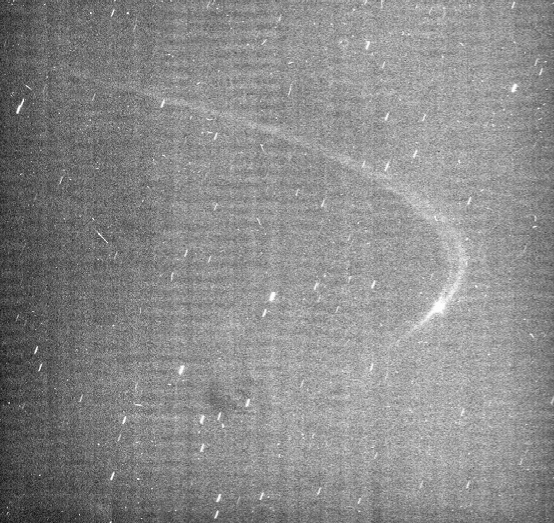

Anthe’s Faint Arc

Cassini images reveal the existence of a faint arc of material orbiting with Saturn’s small moon Anthe.

The moon is moving in a counterclockwise direction in this perspective, and is about to reach the ansa—the point of maximum elongation—as seen by the viewer, in its curving path around Saturn.

In this image, most of the visible material in the arc lies ahead of Anthe (2 kilometers, or 1 mile across) in its orbit. However, over time the moon drifts slowly back and forth with respect to the arc. Also ahead of the moon is a dark channel where the arc appears split into two strands, and these then merge farther around the orbital path. The arc extends over about 20 degrees in longitude (about 5.5 percent of Anthe’s orbit) and appears to be associated with a gravitational resonance caused by Mimas. Micrometeoroid impacts on Anthe are the likely source of the arc material. The orbit of Anthe lies between the larger moons Mimas and Enceladus. Anthe shares this region with two other small moons, Pallene (4 kilometers, or 3 miles across) and Methone (3 kilometers, or 2 miles across). Methone also possesses an arc (see PIA11102), while Pallene is known to orbit within a faint, complete ring of its own (see PIA08328).

Cassini imaging scientists believe the process that maintains the Anthe and Methone arcs is similar to that which maintains the arc in the G ring (see PIA08327). This view looks toward the un-illuminated side of the rings from about 3 degrees above the ringplane. The view has been rotated so that Saturn’s north pole would point upward. The general brightness of the image (along with the faint horizontal and vertical banding pattern) results from the long exposure time of 32 seconds required to capture the extremely faint ring arc and the processing needed to enhance its visibility (which also enhances the digital background noise in the image). The image was digitally processed to remove most of the background noise. The long exposure also produced star trails in the background. The image was taken in visible light with the Cassini spacecraft narrow-angle camera on April 4, 2008. The view was acquired at a distance of approximately 1.2 million kilometers (746,000 miles) from Anthe and at a sun-Anthe-spacecraft, or phase, angle of 23 degrees. Image scale is 7 kilometers (4 miles) per pixel.

The Cassini-Huygens mission is a cooperative project of NASA, the European Space Agency and the Italian Space Agency. The Jet Propulsion Laboratory, a division of the California Institute of Technology in Pasadena, manages the mission for NASA’s Science Mission Directorate, Washington, D.C. The Cassini orbiter and its two onboard cameras were designed, developed and assembled at JPL. The imaging operations center is based at the Space Science Institute in Boulder, Colo.

Credit: NASA/JPL/Space Science Institute